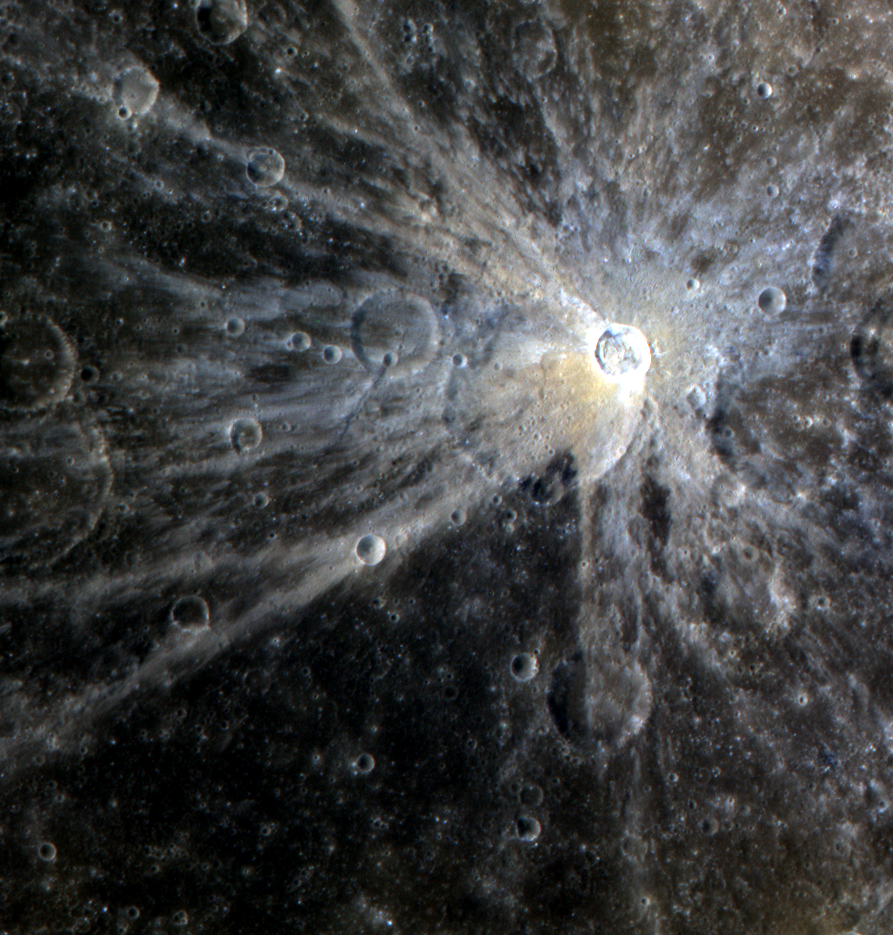

The Bright Rays of Mena

The young rays of Mena crater contrast brightly against the surrounding surface, though the rays will gradually fade with time. The asymmetric pattern of the rays, with a gap in the south-western direction, may be due to the angle at which the impact that formed the crater occurred, or to the fact that Mena formed on the rim of a larger pre-existing impact crater, as seen in this image.

This image was acquired as a high-resolution targeted observation. Targeted observations are images of a small area on Mercury’s surface at resolutions much higher than the 250-meter/pixel (820 feet/pixel) morphology base map or the 1-kilometer/pixel (0.6 miles/pixel) color base map. It is not possible to cover all of Mercury’s surface at this high resolution during MESSENGER’s one-year mission, but several areas of high scientific interest are generally imaged in this mode each week.

The MESSENGER spacecraft is the first ever to orbit the planet Mercury, and the spacecraft’s seven scientific instruments and radio science investigation are unraveling the history and evolution of the Solar System’s innermost planet. Visit the Why Mercury? section of this website to learn more about the key science questions that the MESSENGER mission is addressing. During the one-year primary mission, MDIS is scheduled to acquire more than 75,000 images in support of MESSENGER’s science goals.

Date acquired: November 12, 2011
Image Mission Elapsed Time (MET): 229581348, 229581352, 229581356
Image ID: 1003074-1003076
Instrument: Wide Angle Camera (WAC) of the Mercury Dual Imaging System (MDIS)
WAC filters: 9, 7, 6 (1000, 750, 430 nanometers) as red, green, blue
Center Latitude: -0.97°
Center Longitude: 234.0° E
Resolution: 257 meters/pixel
Scale: Mena has a diameter of 15 km (9 miles)
Incidence Angle: 29.7°
Emission Angle: 16.3°
Phase Angle: 46.0°

These images are from MESSENGER, a NASA Discovery mission to conduct the first orbital study of the innermost planet, Mercury. For information regarding the use of images, see the MESSENGER image use policy.

Credit: NASA/Johns Hopkins University Applied Physics Laboratory/Carnegie Institution of Washington